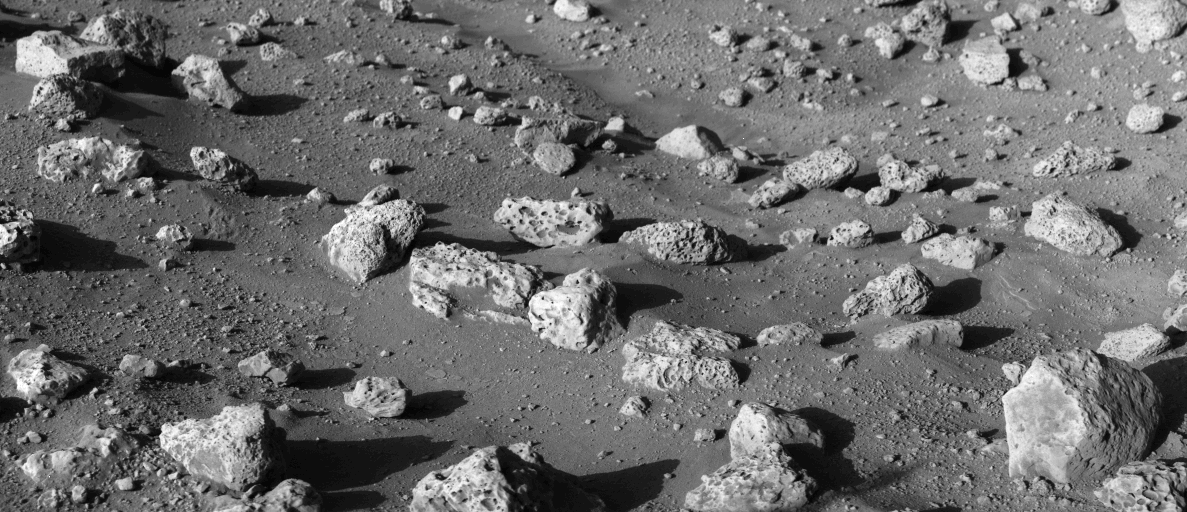

Soil Sample Site

High-resolution photo of the Martian surface near the Viking Lander 2 shows a few square meters (yards) at one of the possible spots for acquiring a soil sample. The sample will be collected next Saturday (September 11) by the Lander’s trenching scoop and delivered to the spacecraft instruments. The rock in the right foreground is about 25 centimeters (10 inches) across. Most rocks appear to have vesicles, or small holes, in them. Such rocks on Earth can be produced by either volcanic processes or by hypervelocity impacts of meteorites. Some areas are lighter than others, suggesting the presence of two kinds of fine-grained materials, which also can be produced by both volcanic and impact processes. A nearby large impact crater, named Mie, may be the source of the rocks and fine-grained material at the landing site.

Credit: NASA/JPL